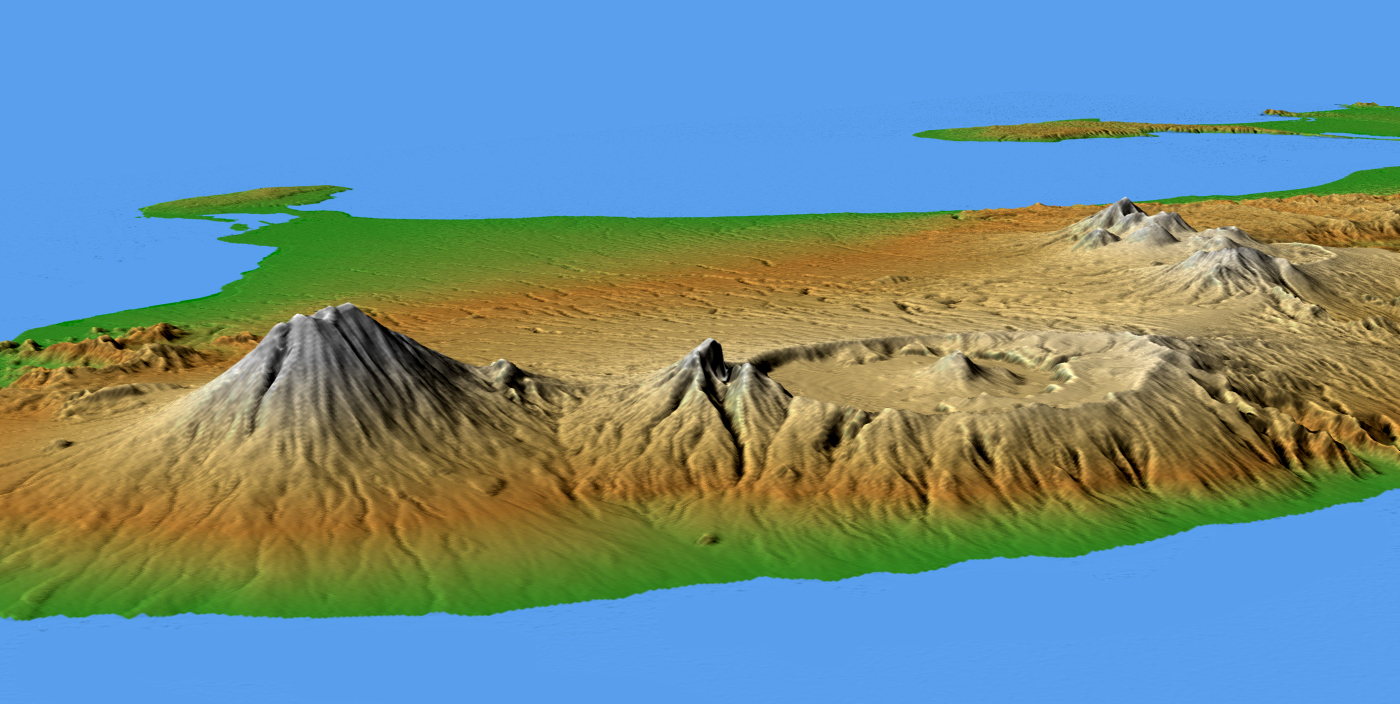

Mts. Agung and Batur, Bali, Shaded Relief and Colored Height

This perspective view shows the major volcanic group of Bali, one 13,000 islands comprising the nation of Indonesia. The conical mountain to the left is Gunung Agung, at 3,148 meters (10,308 feet) the highest point on Bali and an object of great significance in Balinese religion and culture. Agung underwent a major eruption in 1963 after more than 100 years of dormancy, resulting in the loss of over 1,000 lives.

In the center is the complex structure of Batur volcano, showing a caldera (volcanic crater) left over from a massive catastrophic eruption about 30,000 years ago. Judging from the total volume of the outer crater and the volcano, that once lay above it, approximately 140 cubic kilometers (33.4 cubic miles) of material must have been produced by this eruption, making it one of the largest known volcanic events on Earth. Batur is still active and has erupted at least 22 times since the 1800’s.

Two visualization methods were combined to produce the image: shading and color coding of topographic height. The shade image was derived by computing topographic slope in the northwest-southeast direction, so that northwest slopes appear bright and southeast slopes appear dark. Color coding is directly related to topographic height, with green at the lower elevations, rising through yellow and tan, to white at the highest elevations.

Elevation data used in this image were acquired by the Shuttle Radar Topography Mission aboard the Space Shuttle Endeavour, launched on Feb. 11, 2000. SRTM used the same radar instrument that comprised the Spaceborne Imaging Radar-C/X-Band Synthetic Aperture Radar (SIR-C/X-SAR) that flew twice on the Space Shuttle Endeavour in 1994. SRTM was designed to collect 3-D measurements of the Earth’s surface. To collect the 3-D data, engineers added a 60-meter (approximately 200-foot) mast, installed additional C-band and X-band antennas, and improved tracking and navigation devices. The mission is a cooperative project between NASA, the National Geospatial-Intelligence Agency (NGA) of the U.S. Department of Defense and the German and Italian space agencies. It is managed by NASA’s Jet Propulsion Laboratory, Pasadena, Calif., for NASA’s Earth Science Enterprise, Washington, D.C.

Location: 8.33 degrees South latitude, 115.17 degrees East longitude
Orientation: Looking southwest
Size: scale varies in this perspective image
Image Data: shaded and colored SRTM elevation model
Date Acquired: February 2000

Credit: NASA/JPL/NIMA